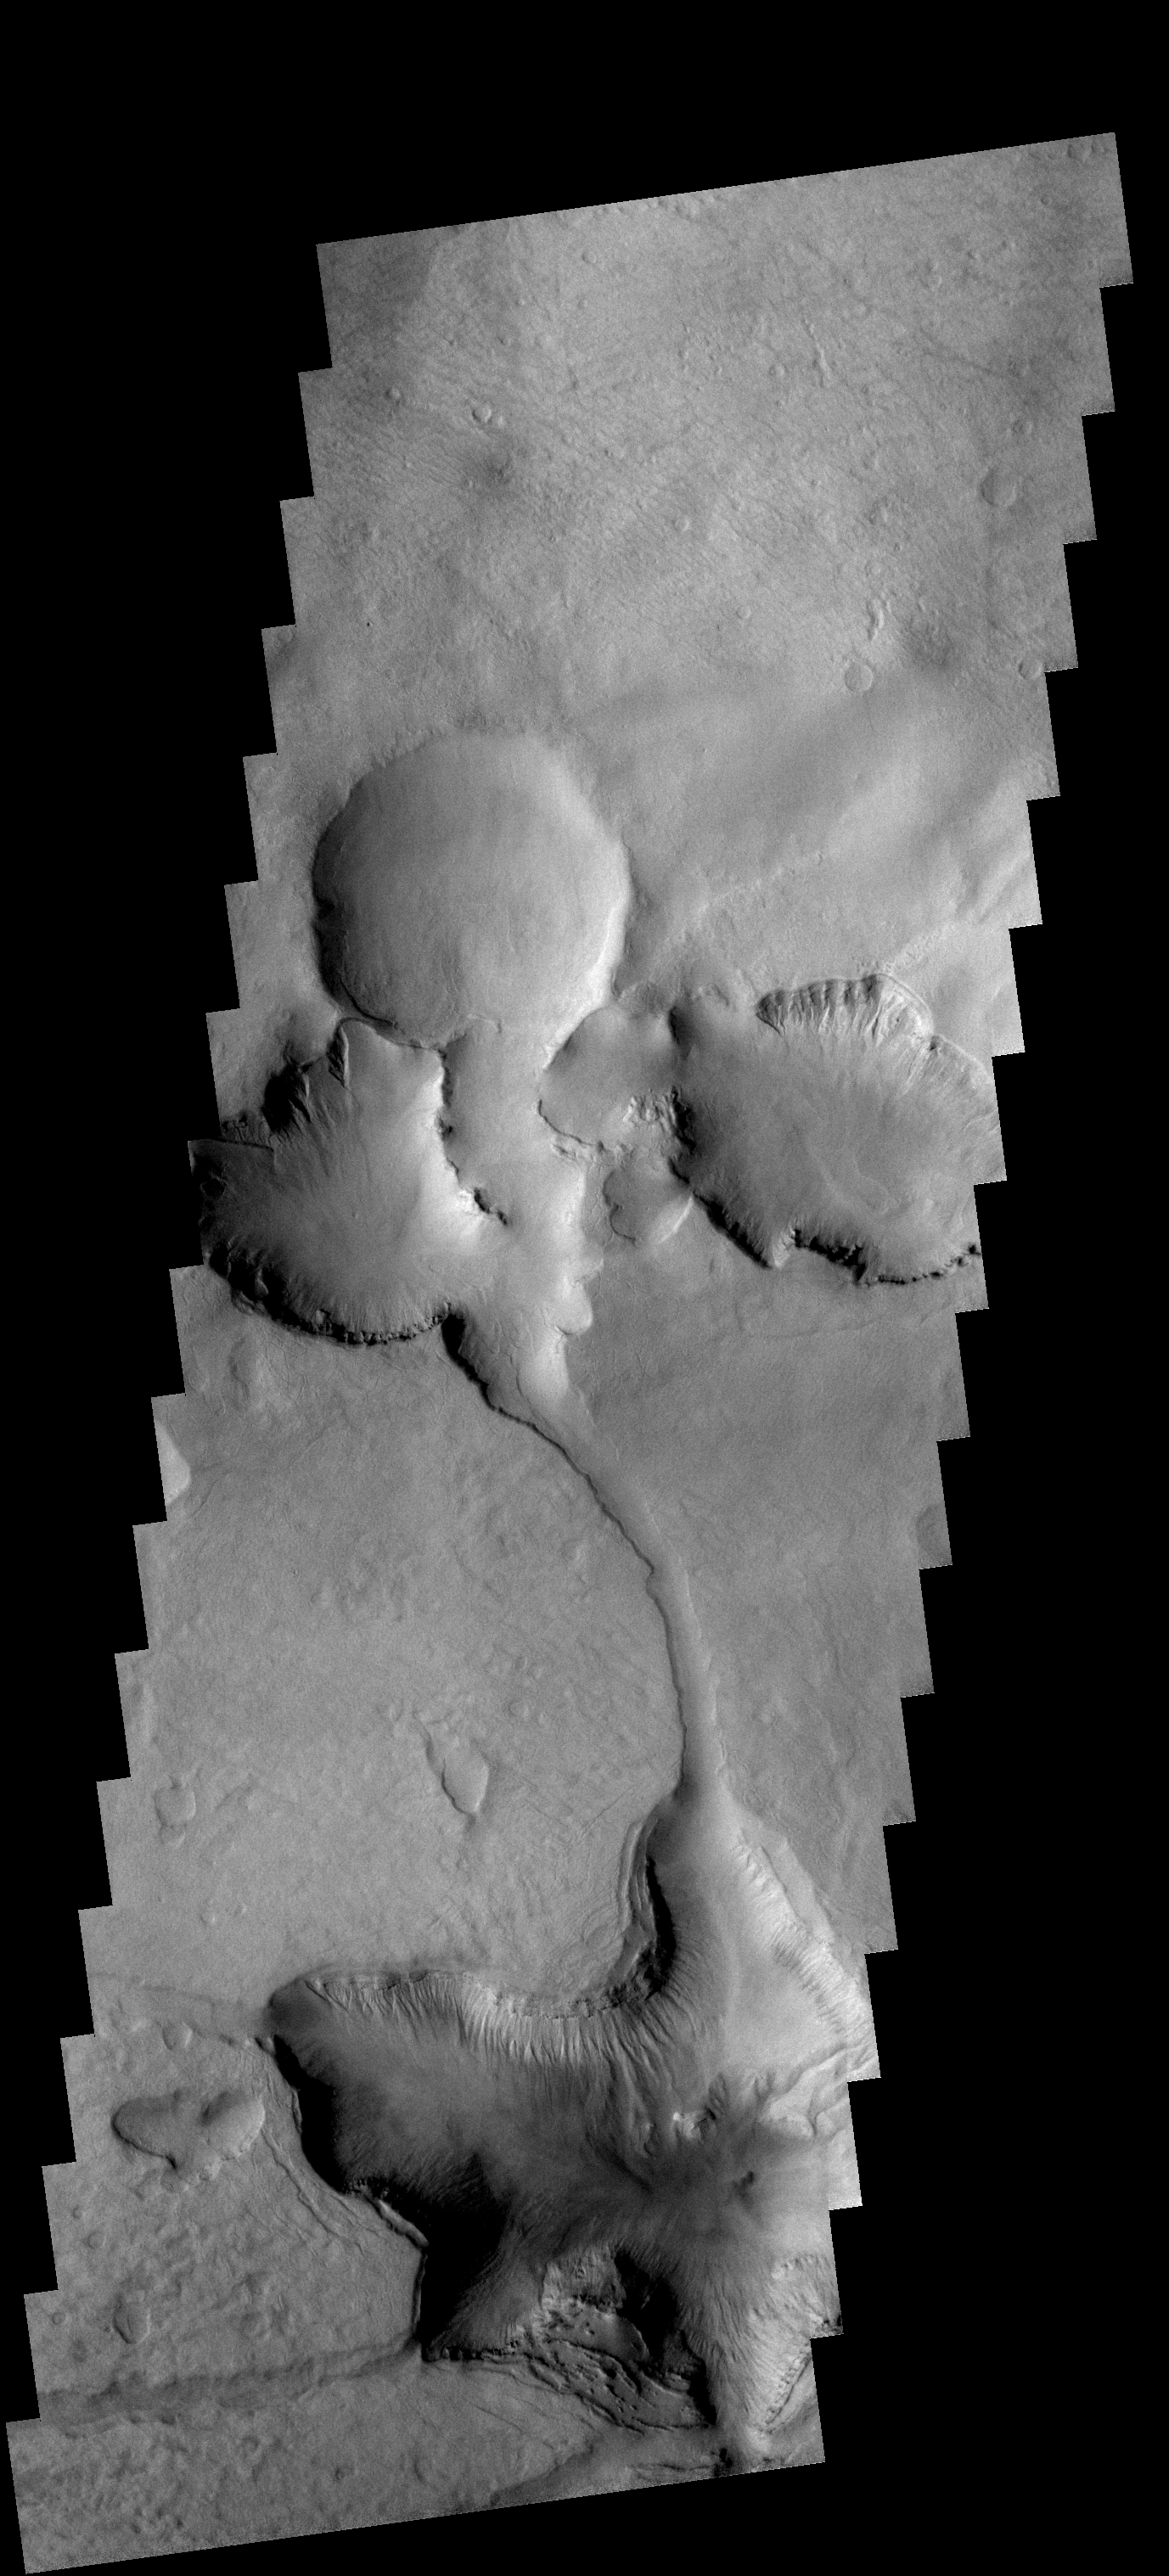

Crater Fill

This VIS image shows part of the floor of an unnamed crater located between the Hellas and Argyre Basins. At some point in time the entire floor of the crater was filled by material. That material is now being eroded away to form the depressions seen in the center and bottom of the image.

Image information: VIS instrument. Latitude 46.6S, Longitude 5.0E. 17 meter/pixel resolution.

Note: this THEMIS visual image has not been radiometrically nor geometrically calibrated for this preliminary release. An empirical correction has been performed to remove instrumental effects. A linear shift has been applied in the cross-track and down-track direction to approximate spacecraft and planetary motion. Fully calibrated and geometrically projected images will be released through the Planetary Data System in accordance with Project policies at a later time.

NASA’s Jet Propulsion Laboratory manages the 2001 Mars Odyssey mission for NASA’s Office of Space Science, Washington, D.C. The Thermal Emission Imaging System (THEMIS) was developed by Arizona State University, Tempe, in collaboration with Raytheon Santa Barbara Remote Sensing. The THEMIS investigation is led by Dr. Philip Christensen at Arizona State University. Lockheed Martin Astronautics, Denver, is the prime contractor for the Odyssey project, and developed and built the orbiter. Mission operations are conducted jointly from Lockheed Martin and from JPL, a division of the California Institute of Technology in Pasadena.

Credit: NASA/JPL/ASU